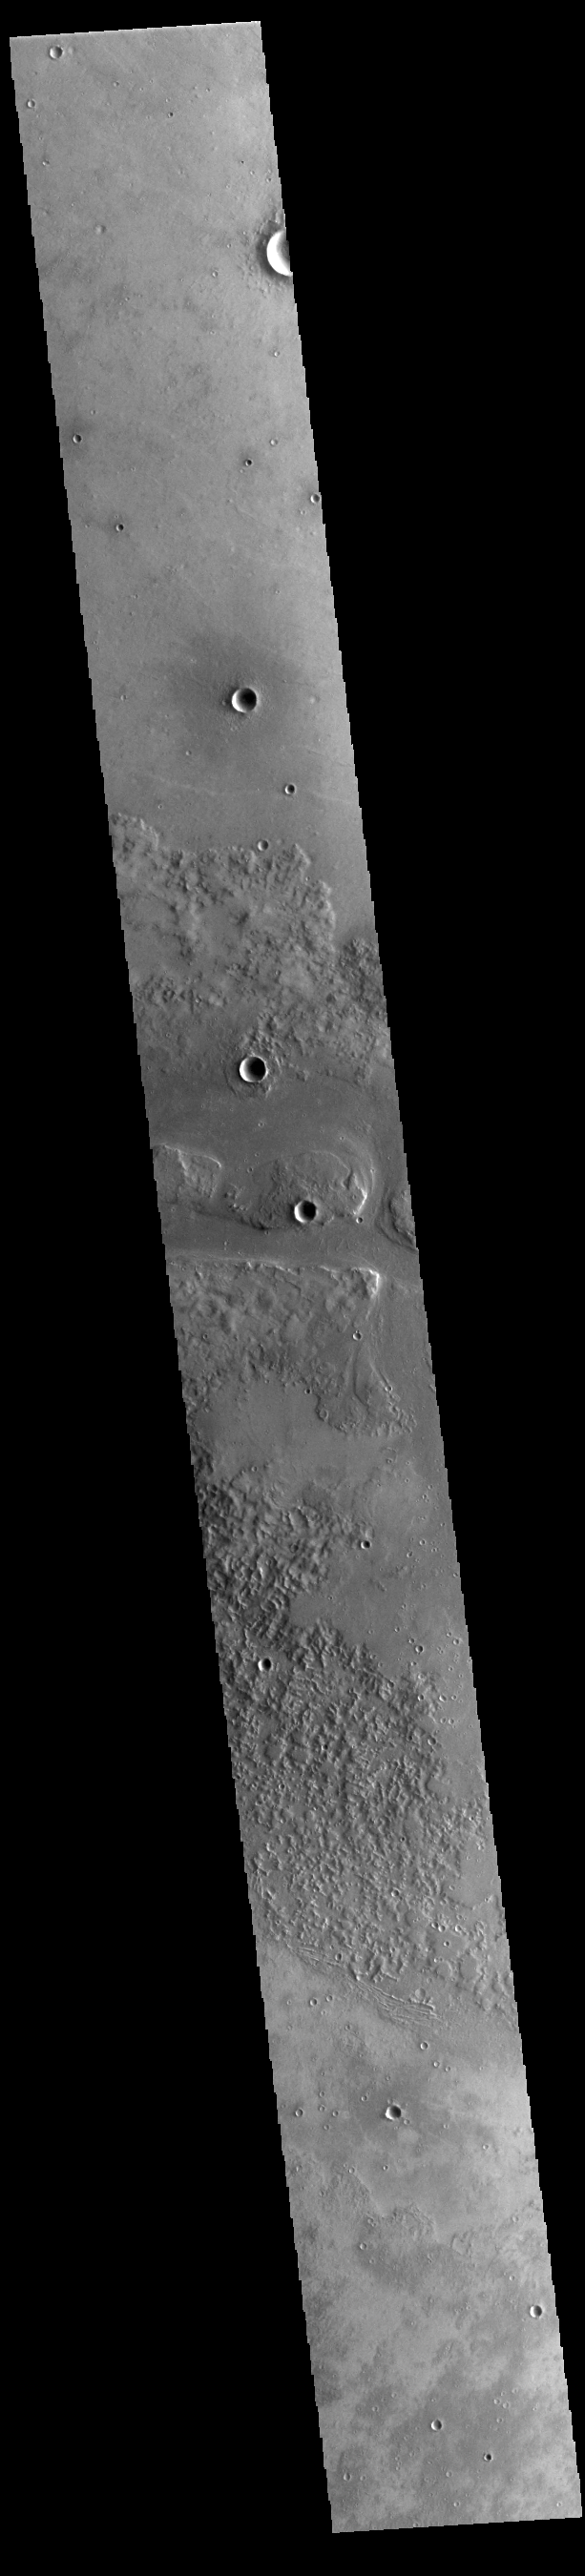

Granicus Valles

This VIS image shows one of the channels that comprise Granicus Valles. Granicus Valles is a complex channel system located west of Elysium Mons. The system is approximately 750km long (466 miles). It is likely that both water and lava played a part in creation of the feature.

Credit: NASA/JPL-Caltech/ASU